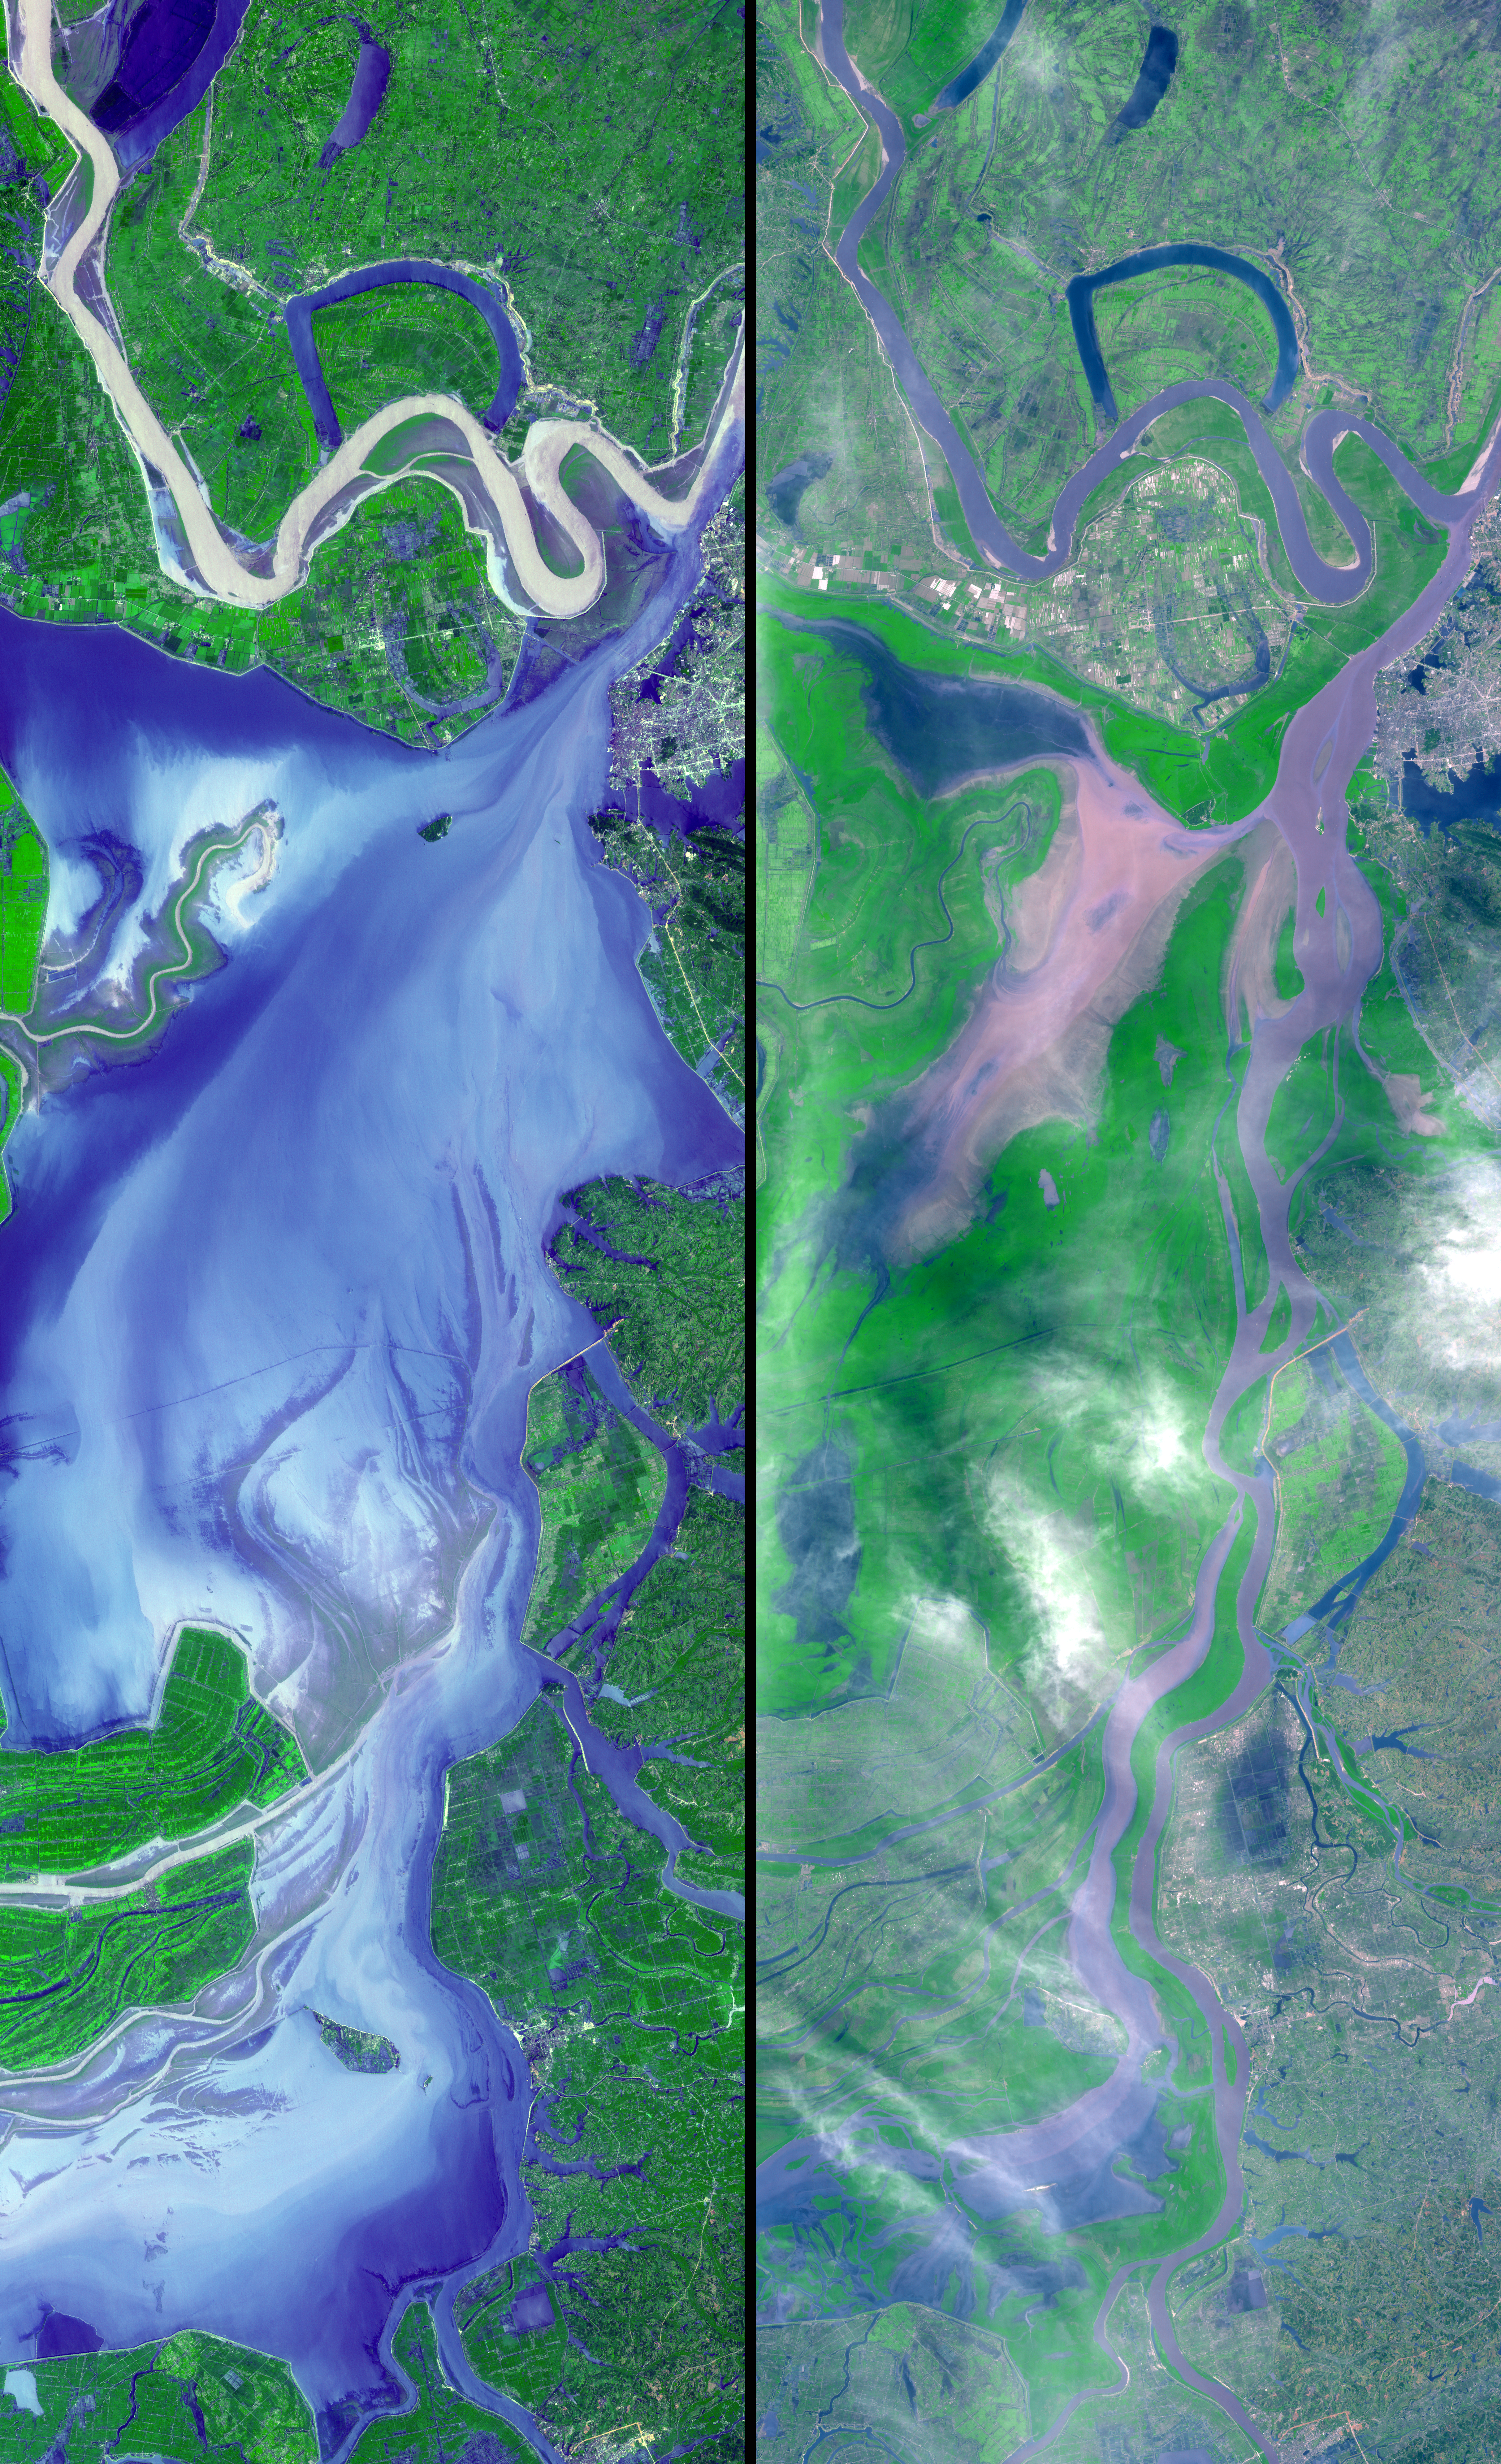

Dongting Lake, China

These images show dramatic change in the water at Dongting Lake in Hunan province, China. A flood crest surged down the Yangtze River in late August of this year, but the embankments made by residents there held. The left image was acquired on September 2, 2002 and shows the extent of the lake. The right image was obtained March 19, 2002 before the flooding began.

These images were acquired on September 2, 2002 and March 19, 2002 by the Advanced Spaceborne Thermal Emission and Reflection Radiometer (ASTER) on NASA’s Terra satellite. With its 14 spectral bands from the visible to the thermal infrared wavelength region, and its high spatial resolution of 15 to 90 meters (about 50 to 300 feet), ASTER will image Earth for the next 6 years to map and monitor the changing surface of our planet.

ASTER is one of five Earth-observing instruments launched December 18, 1999, on NASA’s Terra satellite. The instrument was built by Japan’s Ministry of Economy, Trade and Industry. A joint U.S./Japan science team is responsible for validation and calibration of the instrument and the data products.

The broad spectral coverage and high spectral resolution of ASTER will provide scientists in numerous disciplines with critical information for surface mapping, and monitoring dynamic conditions and temporal change. Example applications are: monitoring glacial advances and retreats; monitoring potentially active volcanoes; identifying crop stress; determining cloud morphology and physical properties; wetlands evaluation; thermal pollution monitoring; coral reef degradation; surface temperature mapping of soils and geology; and measuring surface heat balance.

Dr. Anne Kahle at NASA’s Jet Propulsion Laboratory, Pasadena, California, is the U.S. Science team leader; Bjorn Eng of JPL is the project manager. The Terra mission is part of NASA’s Earth Science Enterprise, a long-term research and technology program designed to examine Earth’s land, oceans, atmosphere, ice and life as a total integrated system.

Size: 39.1 x 119.4 km (22.4 x 74.0 miles) location: 30.1 deg. North lat., 112.9 deg. East long. Orientation: North at top Image Data: ASTER bands 1,2, and 3. Original Data Resolution: 15 mDates Acquired: September 2 and March 19, 2002

Credit: NASA/GSFC/METI/ERSDAC/JAROS, and U.S./Japan ASTER Science Team